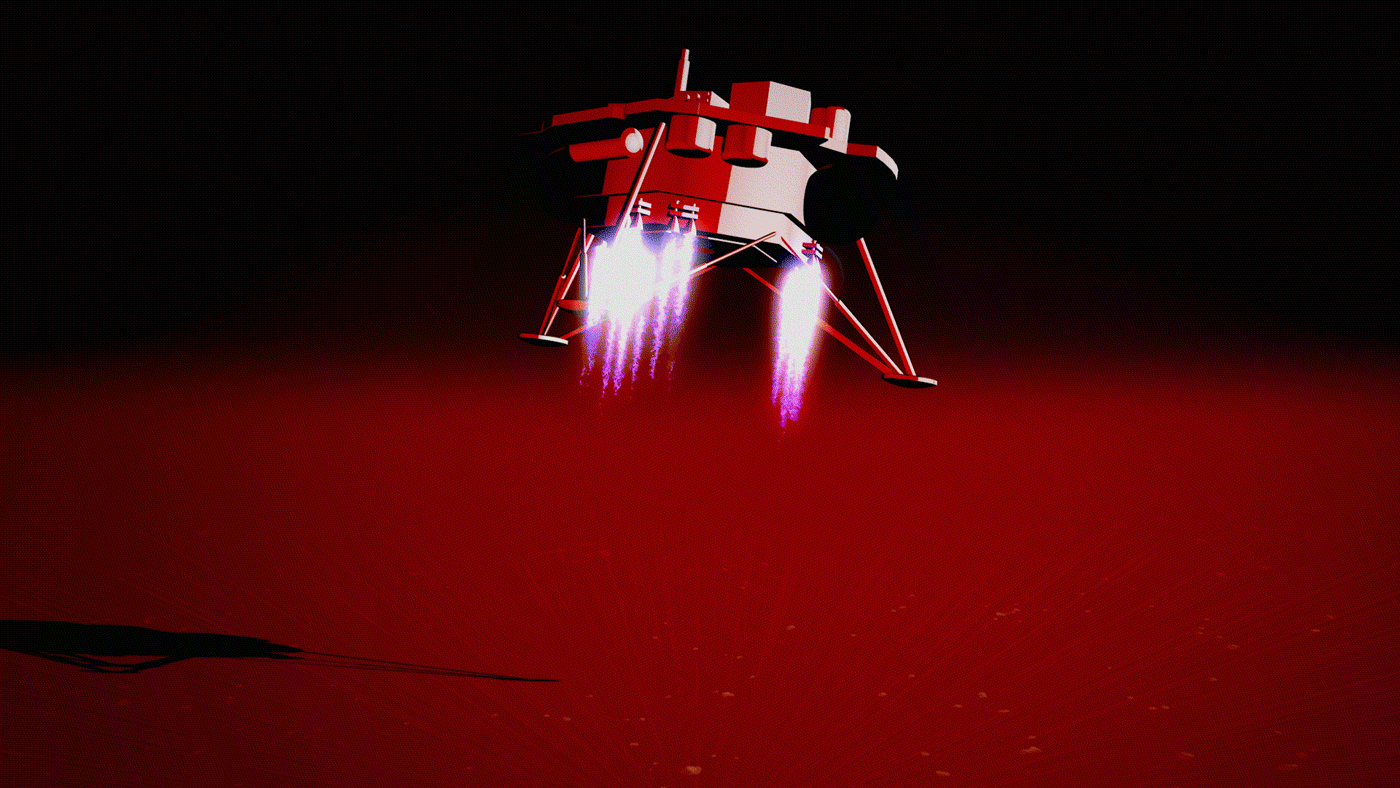

Rolling Stones Rock (Animation)

This animation illustrates NASA’s InSight lander touching down on Mars, causing a rock to roll 3 feet (1 meter) as the lander touched down on Mars on Nov. 26, 2018. A little bigger than a golf ball, the rock was later nicknamed “Rolling Stones Rock” by the InSight team in honor of The Rolling Stones. A series of 10 or so divots marked the rock’s course after being set in motion by the landing. It’s the farthest NASA has seen a rock roll after landing a spacecraft on another planet.

Though fitting, “Rolling Stones Rock” is not an official designation by the International Astronomical Union, which is responsible to approving the names given to geographical and geological features on other planets.

The rock was imaged by the Instrument Deployment Camera (IDC) on InSight’s robotic arm, which is not visible here.

JPL manages InSight for NASA’s Science Mission Directorate. InSight is part of NASA’s Discovery Program, managed by the agency’s Marshall Space Flight Center in Huntsville, Alabama. Lockheed Martin Space in Denver built the InSight spacecraft, including its cruise stage and lander, and supports spacecraft operations for the mission.

A number of European partners, including France’s Centre National d’Études Spatiales (CNES) and the German Aerospace Center (DLR), are supporting the InSight mission. CNES provided the Seismic Experiment for Interior Structure (SEIS) instrument to NASA, with the principal investigator at IPGP (Institut de Physique du Globe de Paris). Significant contributions for SEIS came from IPGP; the Max Planck Institute for Solar System Research (MPS) in Germany; the Swiss Federal Institute of Technology (ETH Zurich) in Switzerland; Imperial College London and Oxford University in the United Kingdom; and JPL. DLR provided the Heat Flow and Physical Properties Package (HP3) instrument, with significant contributions from the Space Research Center (CBK) of the Polish Academy of Sciences and Astronika in Poland. Spain’s Centro de Astrobiología (CAB) supplied the temperature and wind sensors.

Credit: NASA/JPL-Caltech